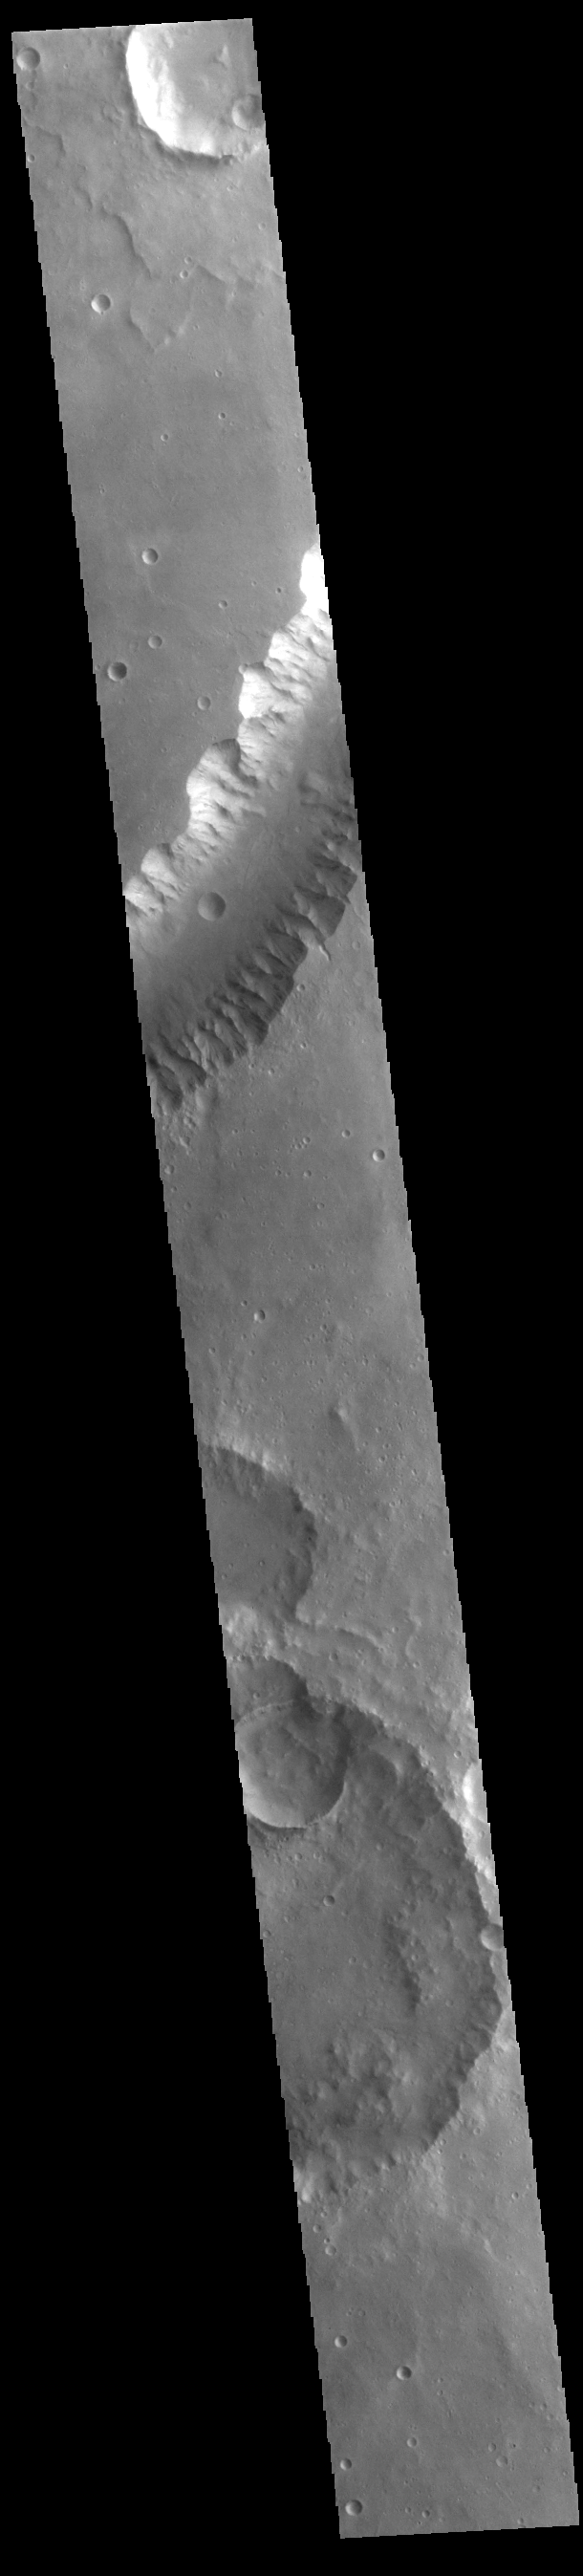

Shalbatana Vallis

Today’s VIS image shows a small section of Shalbatana Vallis. Located in Xanthe Terra, Shalbatana Vallis is an outflow channel carved by massive floods of escaping groundwater whose source lies far to the south of this image. This channel, and all others in this region, drain into Chryse Planitia. Shalbatana Vallis is 1029km long (639 miles).

Credit: NASA/JPL-Caltech/ASU